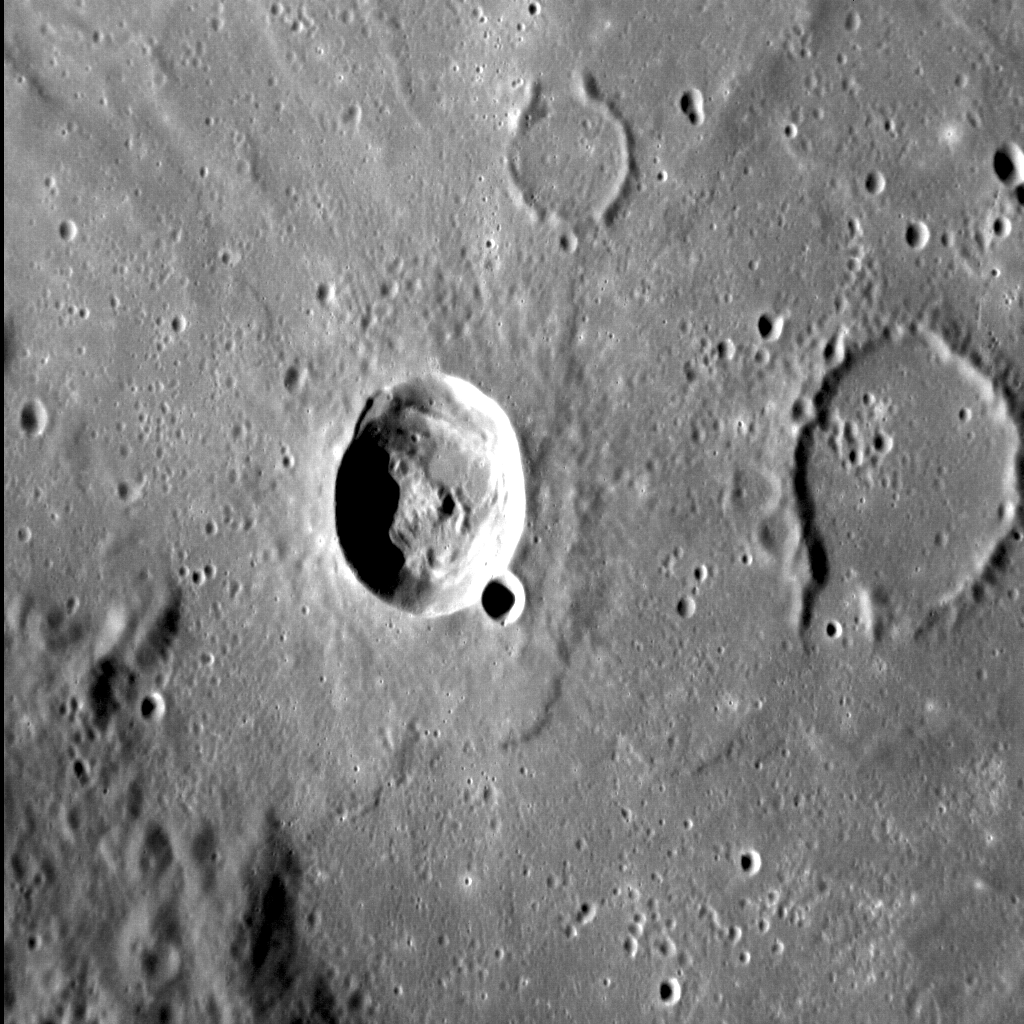

Torrent in Tolstoj

Mercury is resplendent with flooded impact craters and basins, and Tolstoj can be counted among them. This image shows a portion of that basin’s flooded floor, and highlights a good example of the Law of Superposition. The crater to the left clearly post-dates the lava within Tolstoj, as it appears fresh, unfilled, and its ejecta sits atop the surrounding smooth volcanic plains. Yet the crater to the right is barely visible, with only its rim escaping burial by those same volcanic plains. These observations indicate that the crater on the right was formed after the Tolstoj basin, but before the basin was flooded by volcanic material. Finally, the crater on the left formed. A classic Mercurian one-two!

This image was acquired as a high-resolution targeted observation. Targeted observations are images of a small area on Mercury’s surface at resolutions much higher than the 250-meter/pixel (820 feet/pixel) morphology base map or the 1-kilometer/pixel (0.6 miles/pixel) color base map. It is not possible to cover all of Mercury’s surface at this high resolution during MESSENGER’s one-year mission, but several areas of high scientific interest are generally imaged in this mode each week.

Date acquired: October 10, 2012
Image Mission Elapsed Time (MET): 258339504
Image ID: 2737706
Instrument: Narrow Angle Camera (NAC) of the Mercury Dual Imaging System (MDIS)
Center Latitude: -13.7°
Center Longitude: 196.3° E
Resolution: 100 meters/pixel
Scale: The crater just left of center is 25 km (16 mi.) in diameter.
Incidence Angle: 67.4°
Emission Angle: 37.9°
Phase Angle: 105.3°
North is down in this image.

The MESSENGER spacecraft is the first ever to orbit the planet Mercury, and the spacecraft’s seven scientific instruments and radio science investigation are unraveling the history and evolution of the Solar System’s innermost planet. Visit the Why Mercury? section of this website to learn more about the key science questions that the MESSENGER mission is addressing. During the one-year primary mission, MDIS acquired 88,746 images and extensive other data sets. MESSENGER is now in a year-long extended mission, during which plans call for the acquisition of more than 80,000 additional images to support MESSENGER’s science goals.

For information regarding the use of images, see the MESSENGER image use policy.

Credit: NASA/Johns Hopkins University Applied Physics Laboratory/Carnegie Institution of Washington